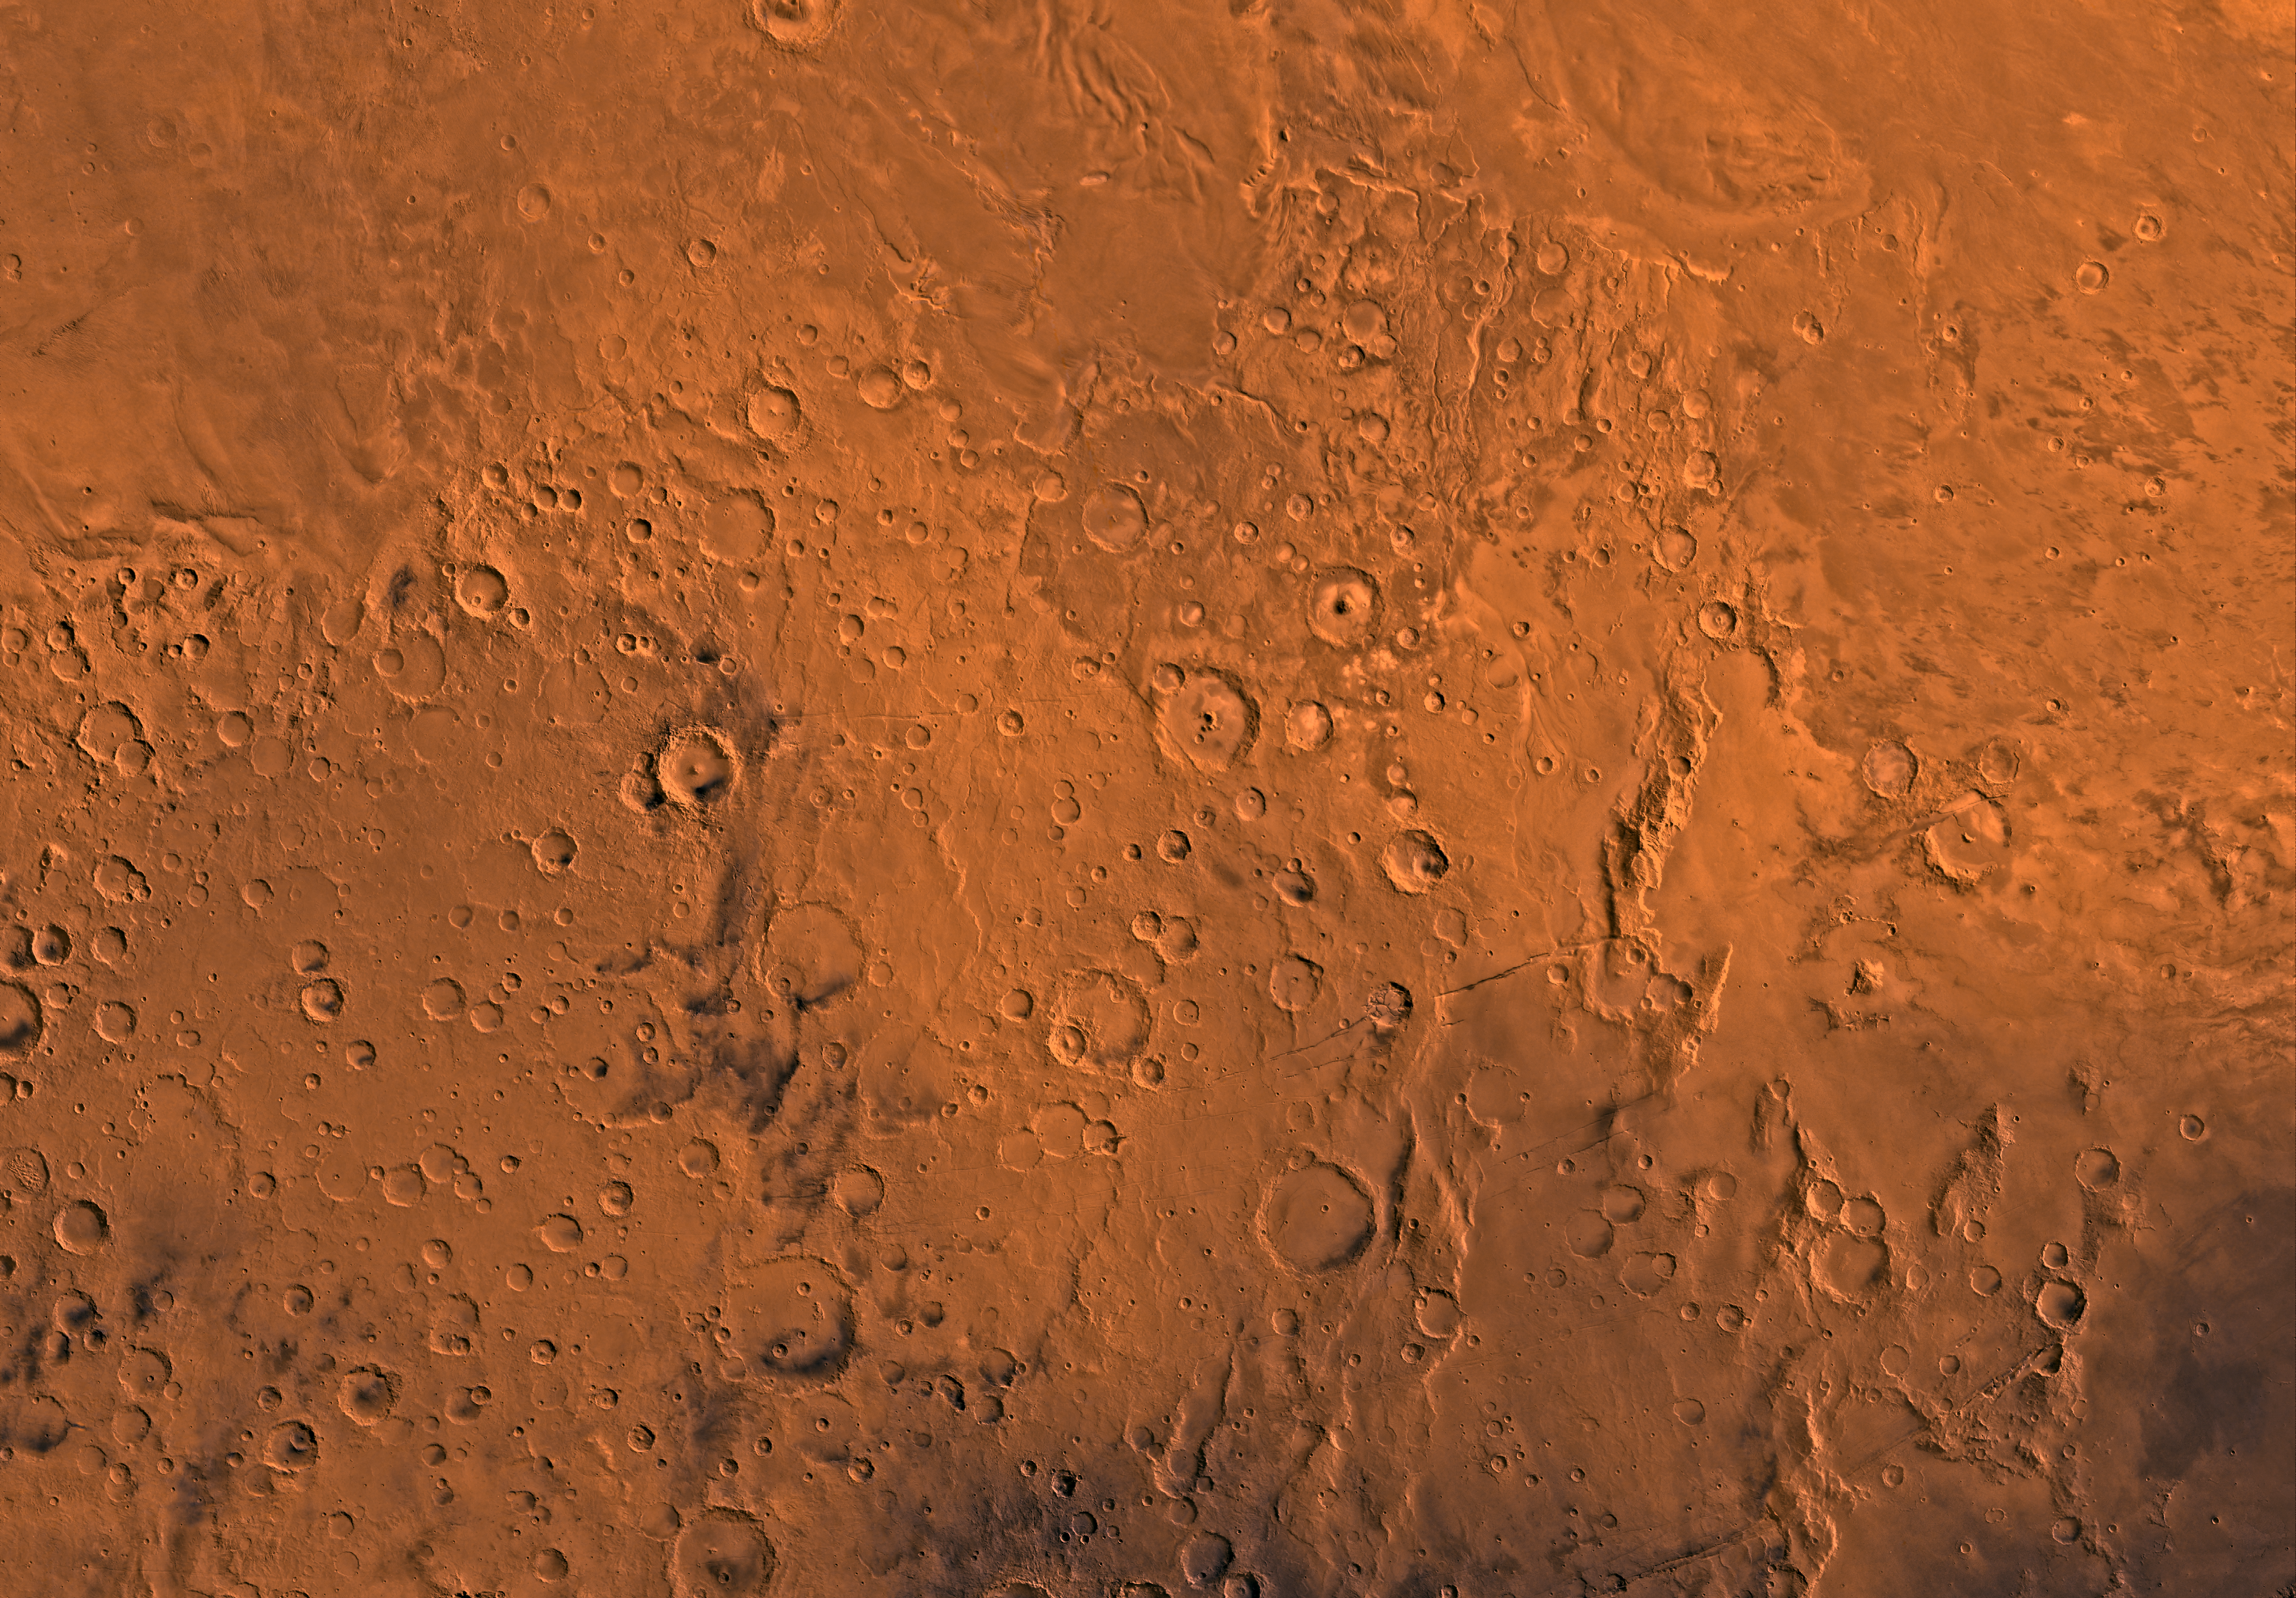

MC-16 Memnonia Region

Mars digital-image mosaic merged with color of the MC-16 quadrangle, Memnonia region of Mars. Heavily cratered highlands in the southern two-thirds are cut in the northeastern part by a large outflow channel, Mangala Vallis. The highlands are bounded to the north by undulating wind-eroded deposits and to the east by lava flows of the Tharsis region. Latitude range -30 to 0 degrees, longitude range 135 to 180 degrees.

Credit: NASA/JPL/USGS